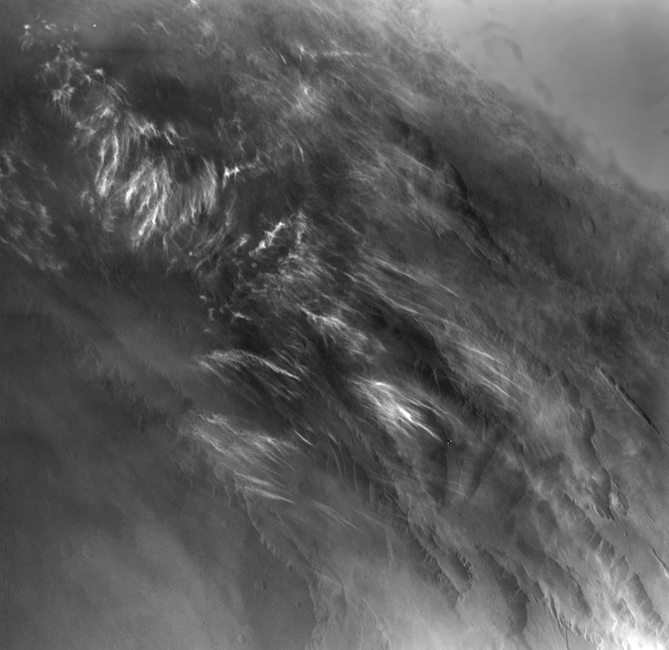

Martian Morning Clouds Seen by Viking Orbiter 1 in 1976

No NASA Mars orbiter has been in a position to observe morning daylight on Mars since the twin Viking orbiters of the 1970s. This image, taken by Viking Orbiter 1 on Aug. 17, 1976, shows water-ice clouds in the Valles Marineris area of equatorial Mars during local morning time. North is to the upper right, and the scene is about 600 miles (about 1,000 kilometers) across.

Although a few observations of Mars in morning daylight have come from the Viking orbiters and the European Space Agency’s Mars Express orbiter, no mission has systematically studied how morning features such as clouds, fogs and surface frost develop in different Martian seasons in different parts of the planet. NASA’s Mars Odyssey orbiter, in 2014, is in the process of changing its orbit to enable such systematic morning daylight observations.

JPL manages Odyssey for NASA’s Science Mission Directorate in Washington. Lockheed Martin Space Systems built the spacecraft and collaborates with JPL in mission operations.

Credit: NASA/JPL